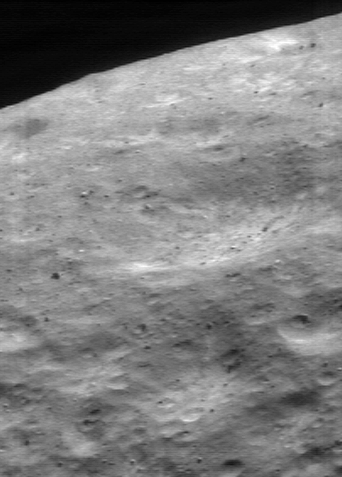

Over the Edge

Some of the most aesthetically pleasing views of Eros from NEAR Shoemaker have been obtained when the camera looks at the asteroid’s horizon. This image was taken on May 15, 2000, from an orbital altitude of 52 kilometers (32 miles). The whole scene is about 1.4 kilometers (0.8 miles) across, and it shows features as small as 4 meters (13 feet) across. With the Sun high overhead, shadows are minimized and surface brightness variations stand out. Mottled brightness patterns as small as 30 meters (98 feet) across are evident near the horizon.

Built and managed by The Johns Hopkins University Applied Physics Laboratory, Laurel, Maryland, NEAR was the first spacecraft launched in NASA’s Discovery Program of low-cost, small-scale planetary missions. See the NEAR web page at http://near.jhuapl.edu/ for more details.

Credit: NASA/JPL/JHUAPL